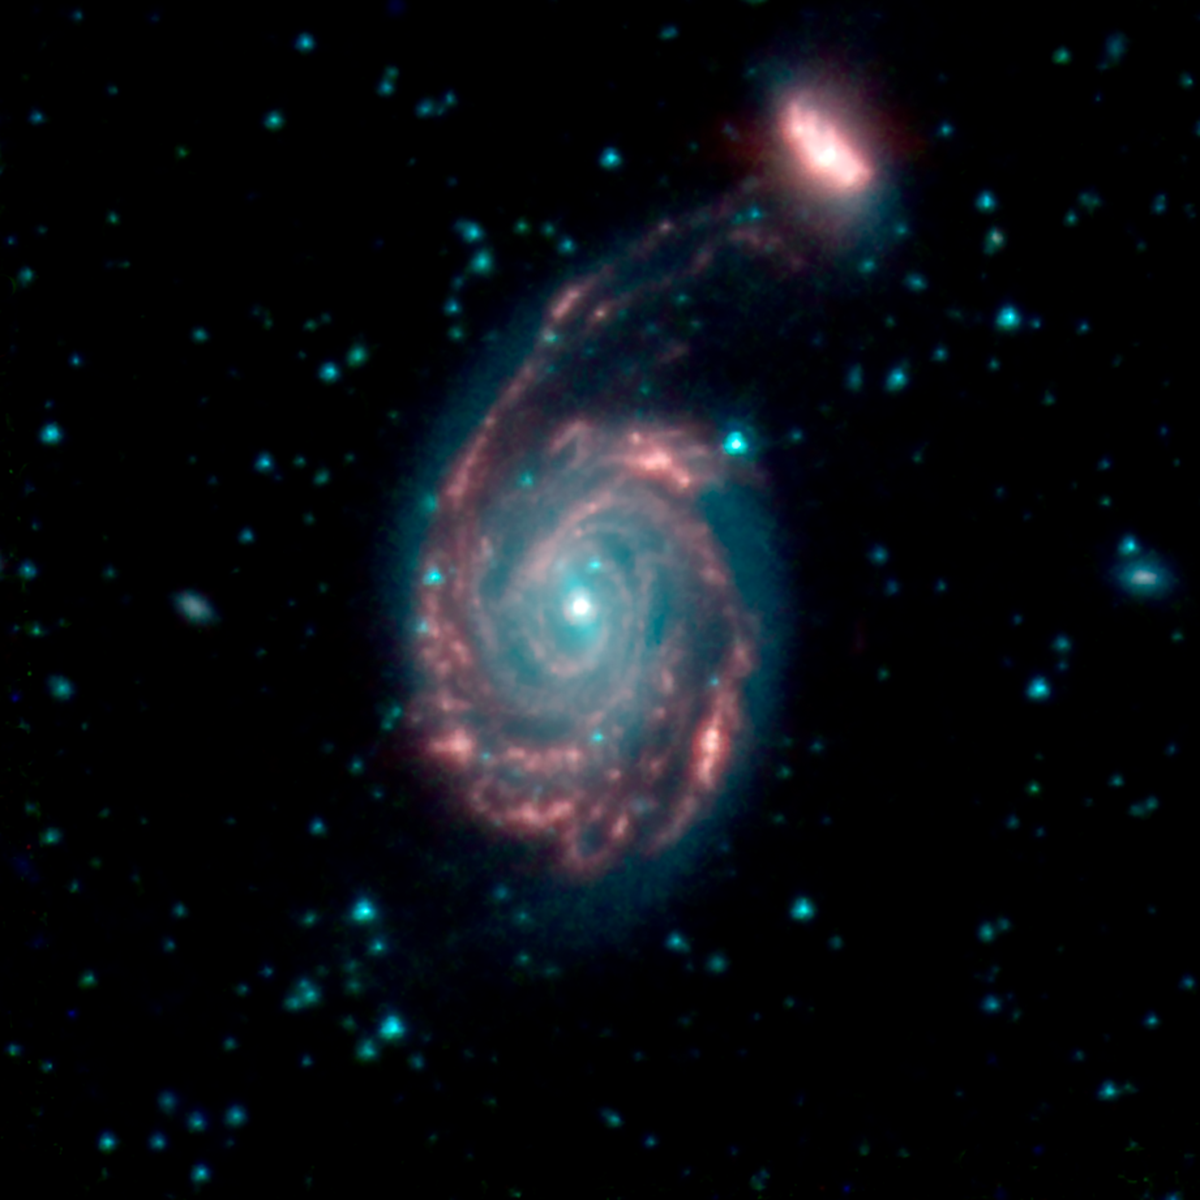

Galaxy Merger Arp86

This image shows the merger of two galaxies, known as NGC 7752 (larger) and NGC 7753 (smaller), also collectively called Arp86. In these images, different colors correspond to different wavelengths of infrared light. Blue and green are wavelengths both strongly emitted by stars. Red is a wavelength mostly emitted by dust.

Credit: NASA/JPL-Caltech